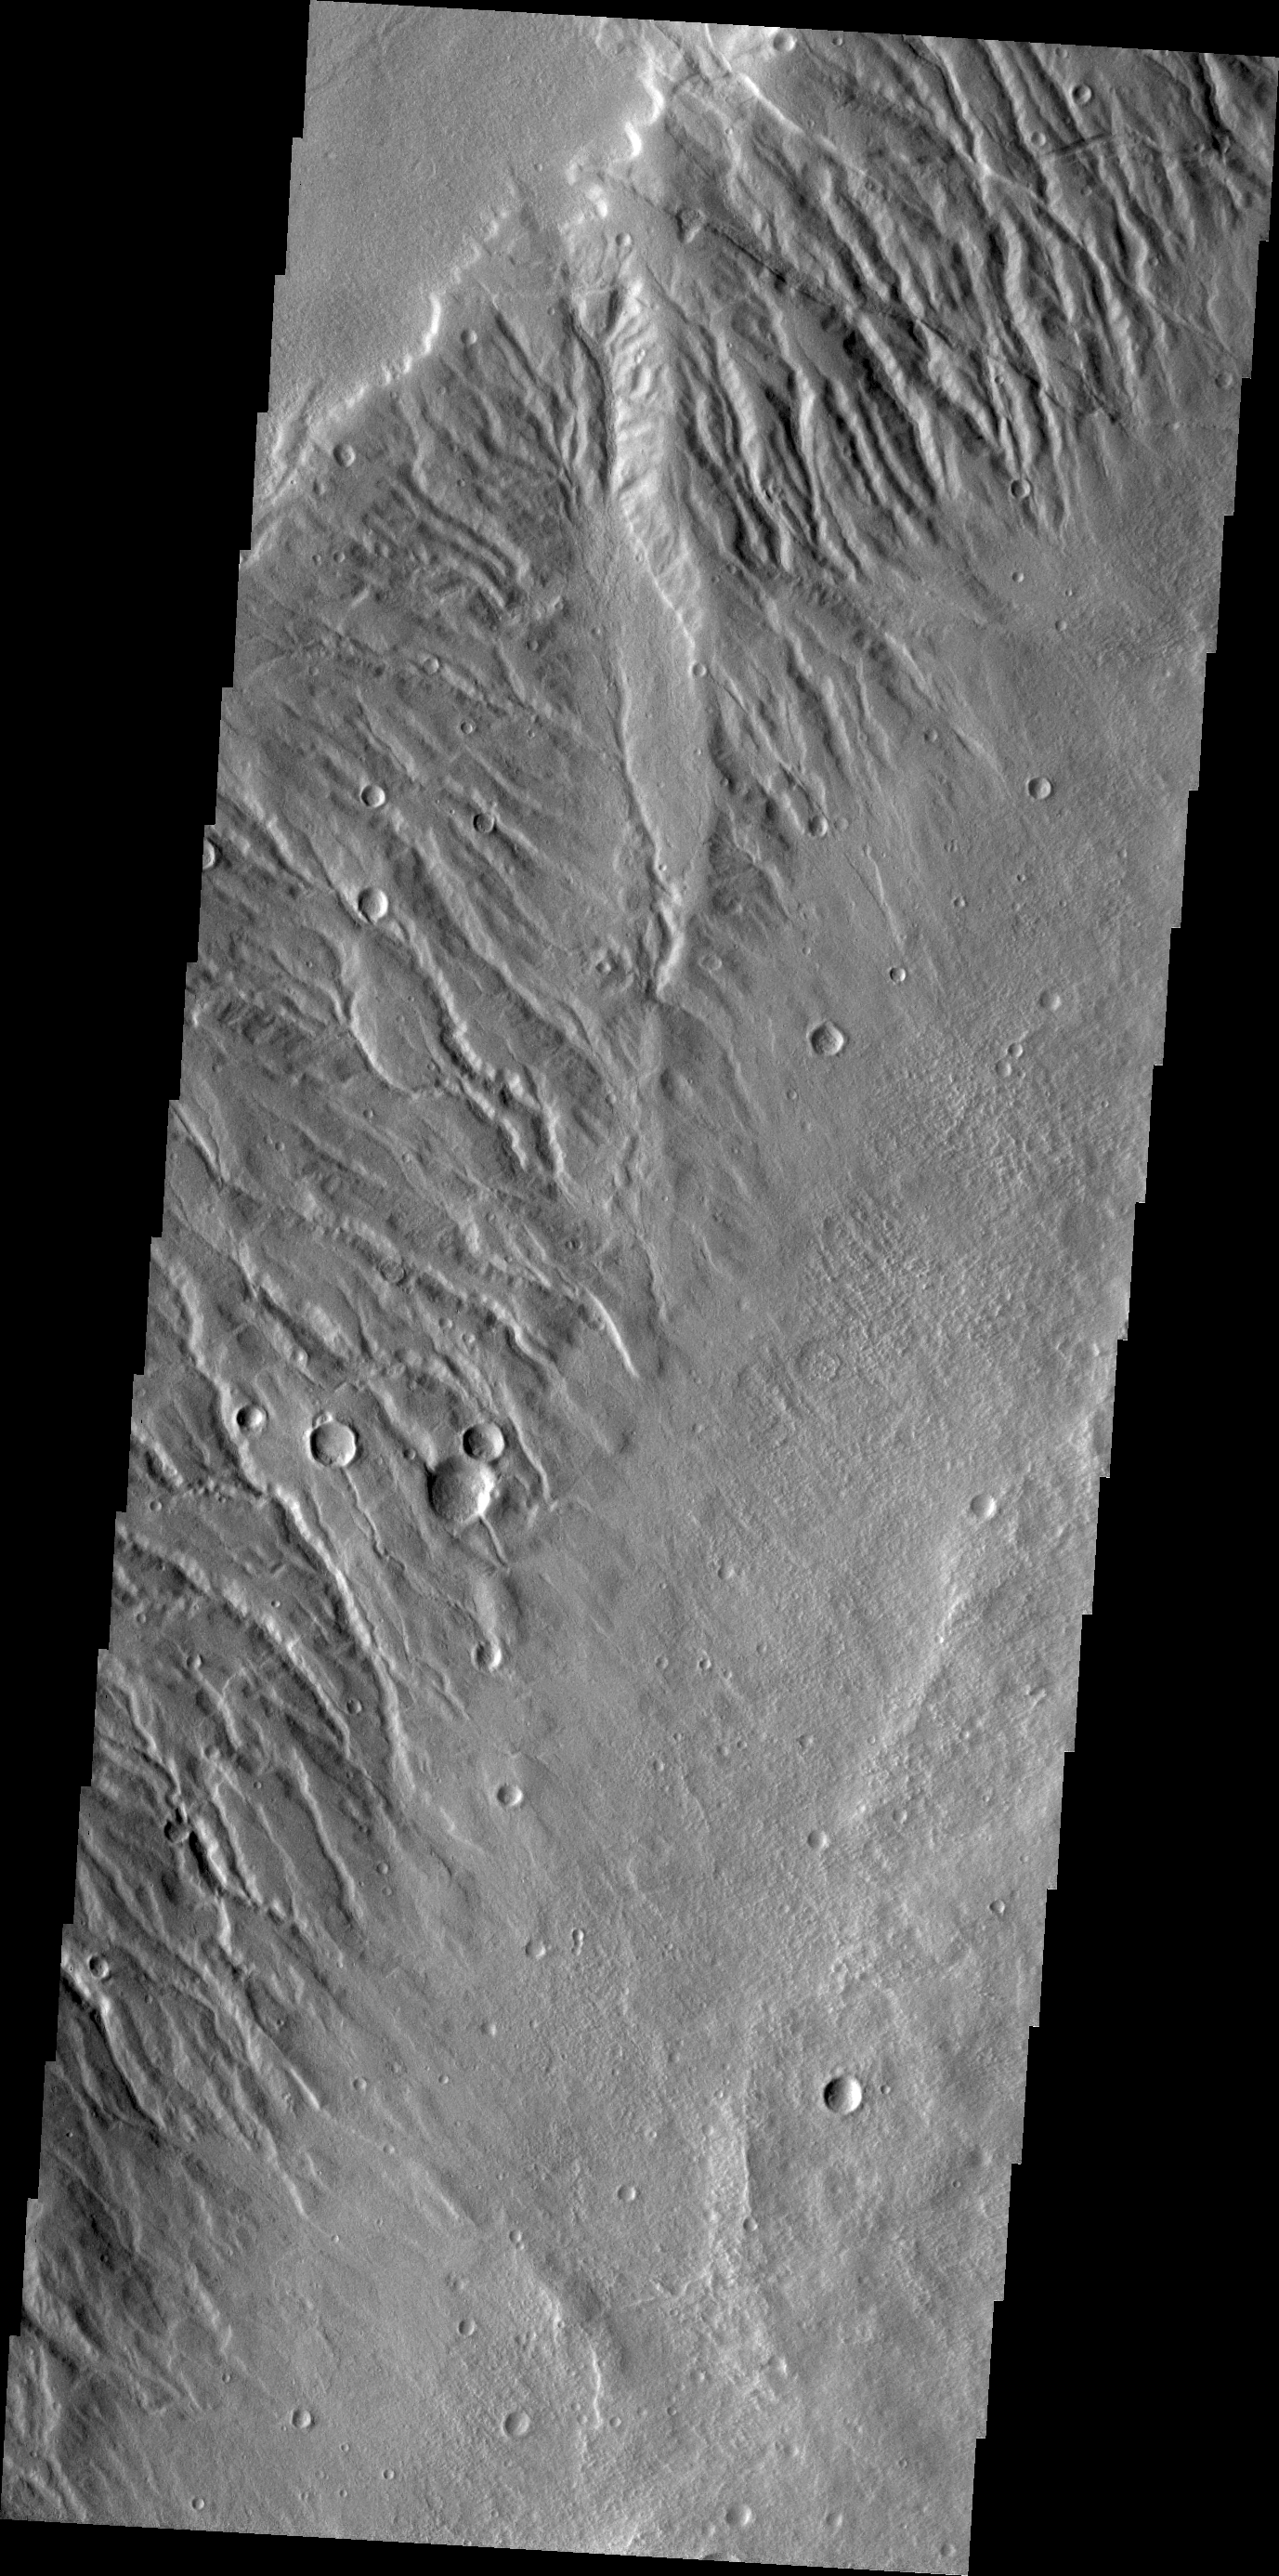

Acheron Fossae

Acheron Fossae is a dissected region of rugged terrain located north of Olympus Mons. Numerous channels are visible in this image.

Credit: NASA/JPL/ASU